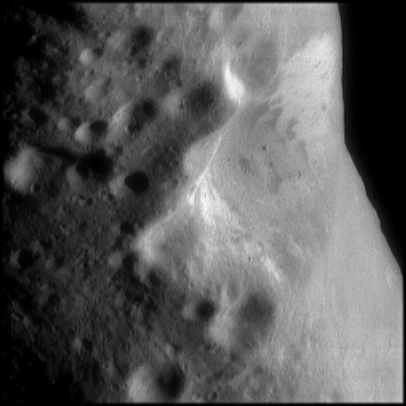

Oblique View of Eros’ Crater

This image, showing an oblique view of Eros’ large central crater, was taken at a resolution of about 20 meters (65 feet) per pixel. The brightness or albedo patterns on the walls of this crater are clearly visible, with the brighter materials near the tops of the walls and darker materials on the lower walls. Boulders are seen inside this crater and the smaller nearby craters. The higher density of craters to the left of the large crater implies that this region is older than the smoother area seen associated with the saddle region on the opposite side of the asteroid.

Built and managed by The Johns Hopkins University Applied Physics Laboratory, Laurel, Maryland, NEAR was the first spacecraft launched in NASA’s Discovery Program of low-cost, small-scale planetary missions. See the NEAR web page at http://near.jhuapl.edu for more details.

Credit: NASA/JPL/JHUAPL